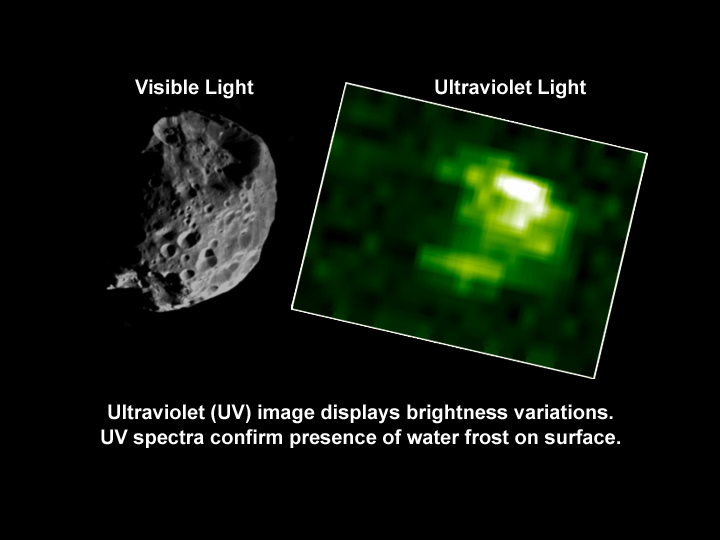

Phoebe in Ultraviolet

On the right, the ultraviolet image of Saturn’s moon Phoebe, taken from a distance of 31,000 kilometers (about 19,263 miles) shows an irregular surface and bright crater region (white area). The bright areas indicate water frost on Phoebe’s surface. The image was taken by Cassini’s ultraviolet imaging spectrograph during the spacecraft’s closest approach to Phoebe, on June 11, 2004. The large crater shows clearly in the image on the left.

The Cassini-Huygens mission is a cooperative project of NASA, the European Space Agency and the Italian Space Agency. The Jet Propulsion Laboratory, a division of the California Institute of Technology in Pasadena, manages the Cassini-Huygens mission for NASA’s Office of Space Science, Washington, D.C. The Cassini orbiter and its two onboard cameras were designed, developed and assembled at JPL. The ultraviolet imaging spectrograph team is based at the University of Colorado, Boulder, Colo.

Credit: NASA/JPL/University of Colorado